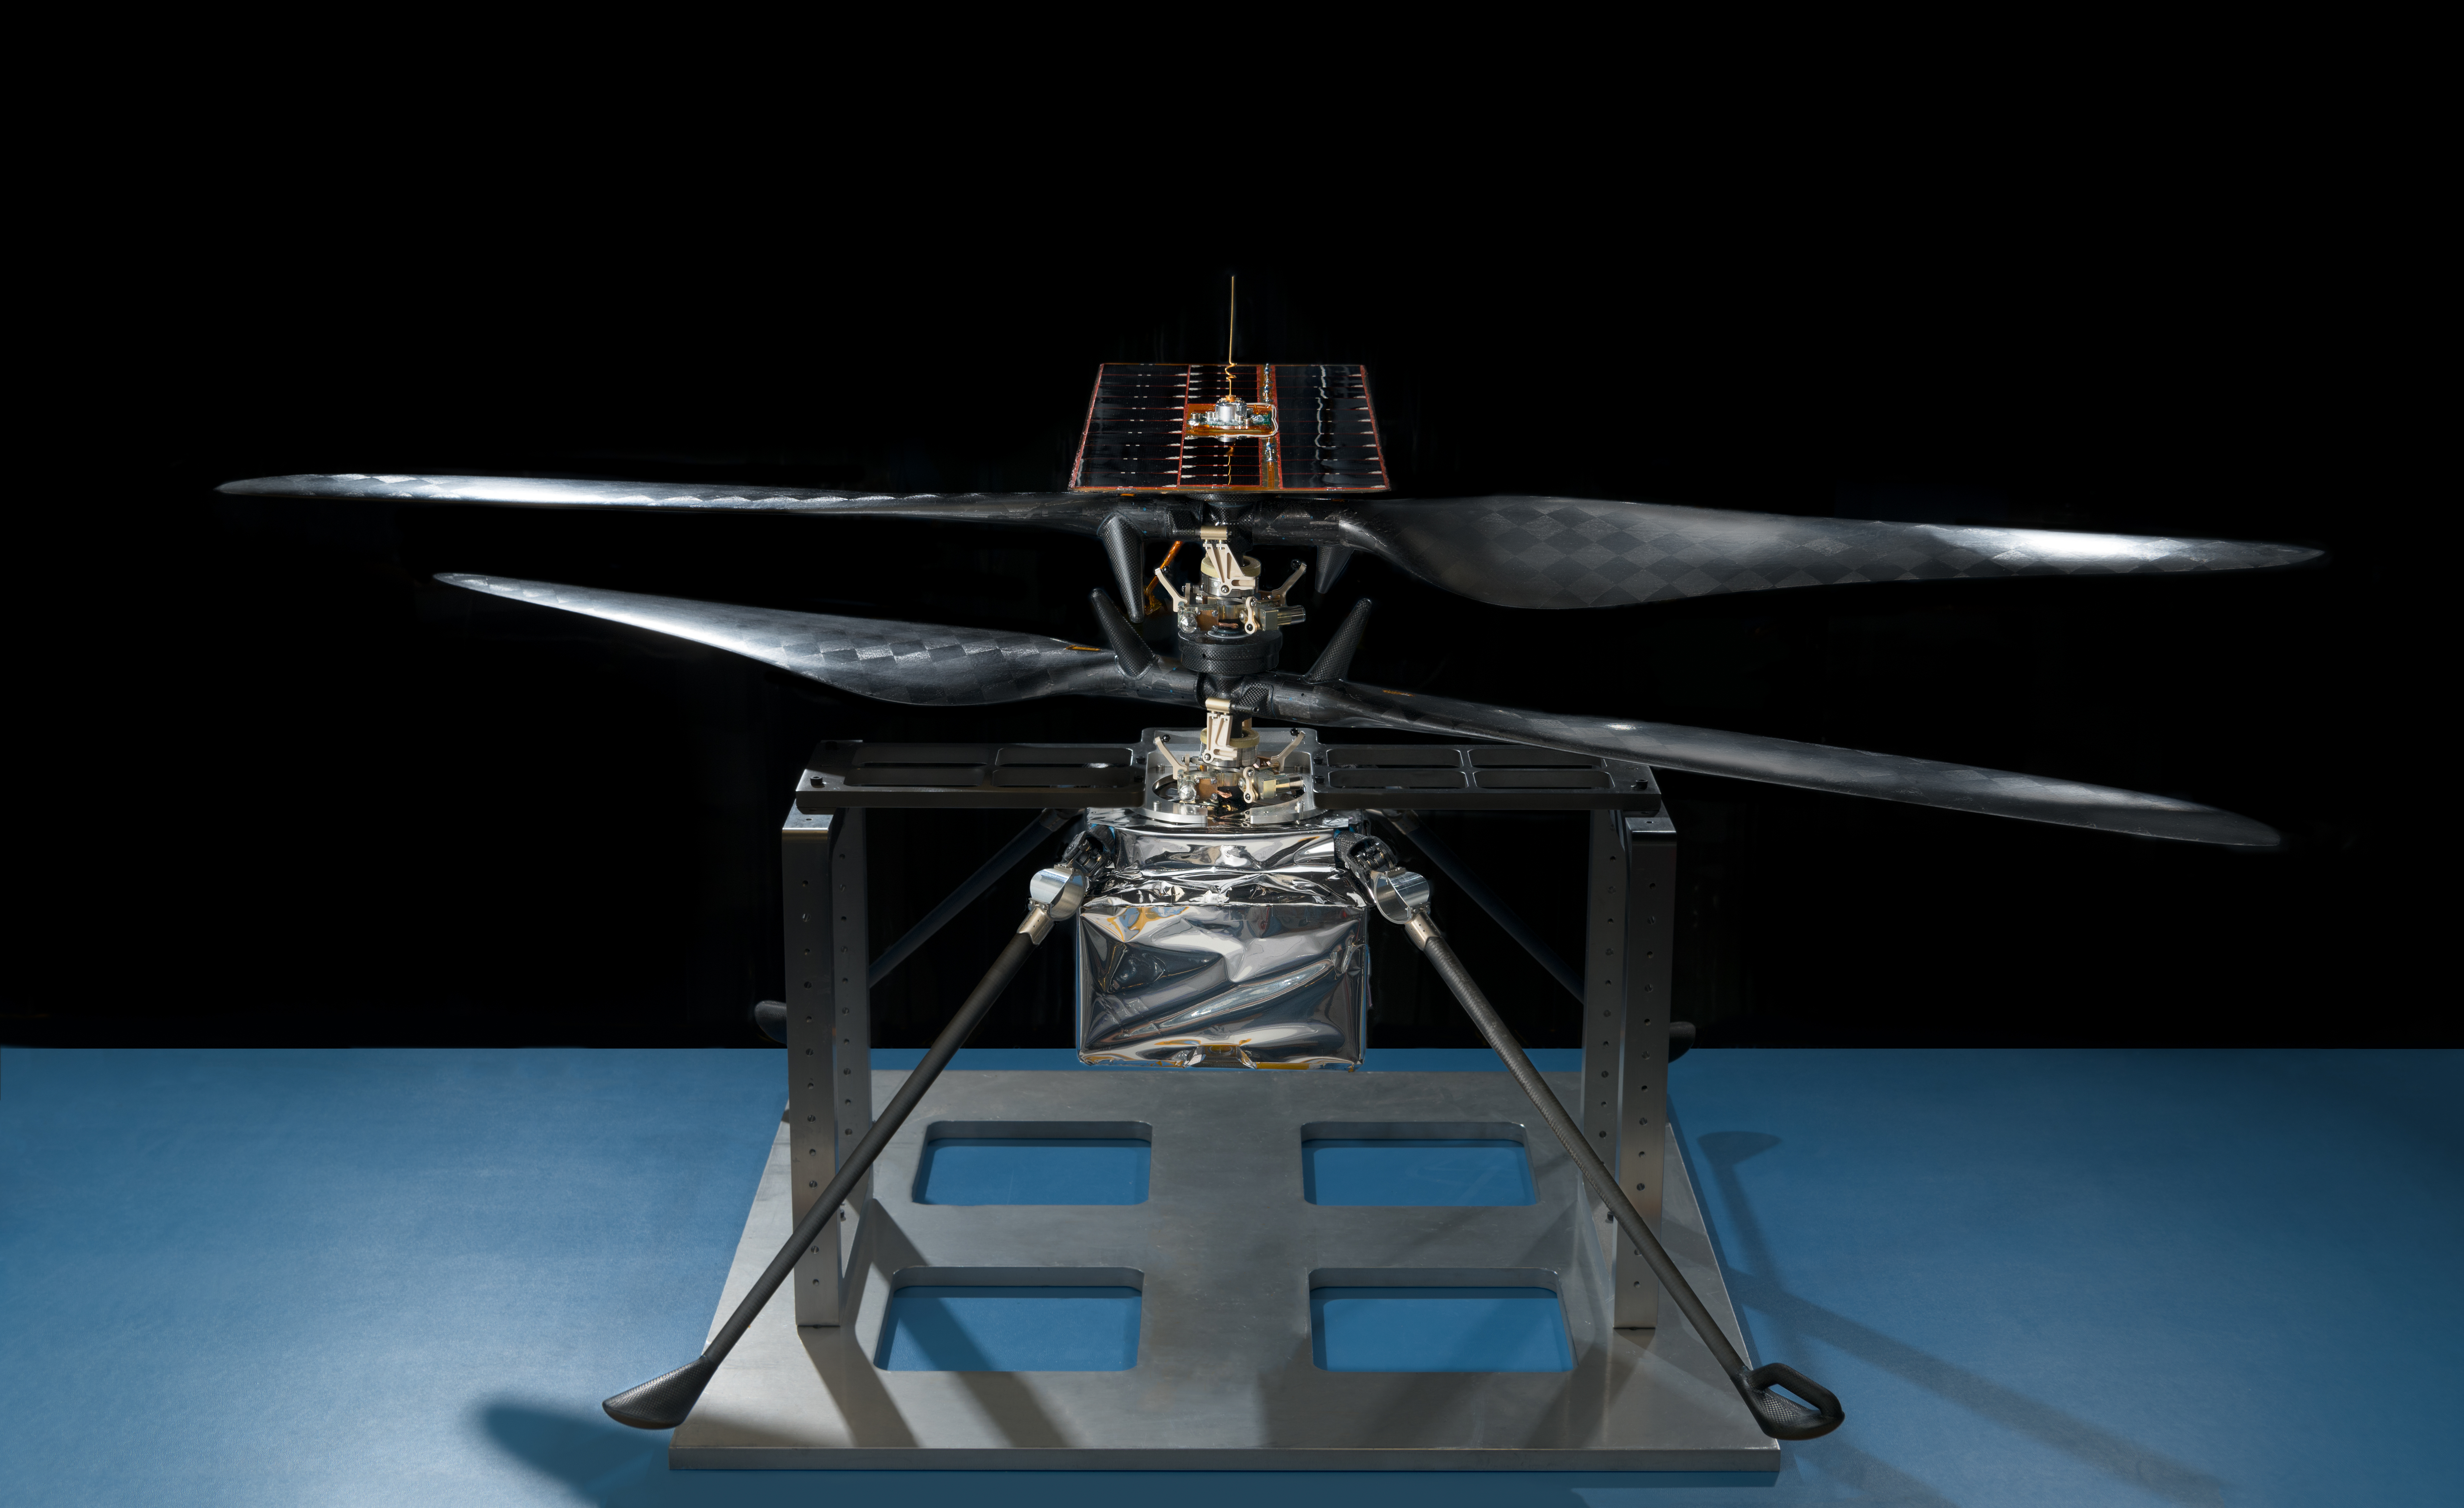

Portrait of NASA’s Mars Helicopter

This image of the flight model of NASA’s Mars Helicopter was taken on Feb. 14, 2019, in a cleanroom at NASA’s Jet Propulsion Laboratory in Pasadena, California. The aluminum base plate, side posts, and crossbeam around the helicopter protect the helicopter’s landing legs and the attachment points that will hold it to the belly of the Mars 2020 rover.

Credit: NASA/JPL-Caltech